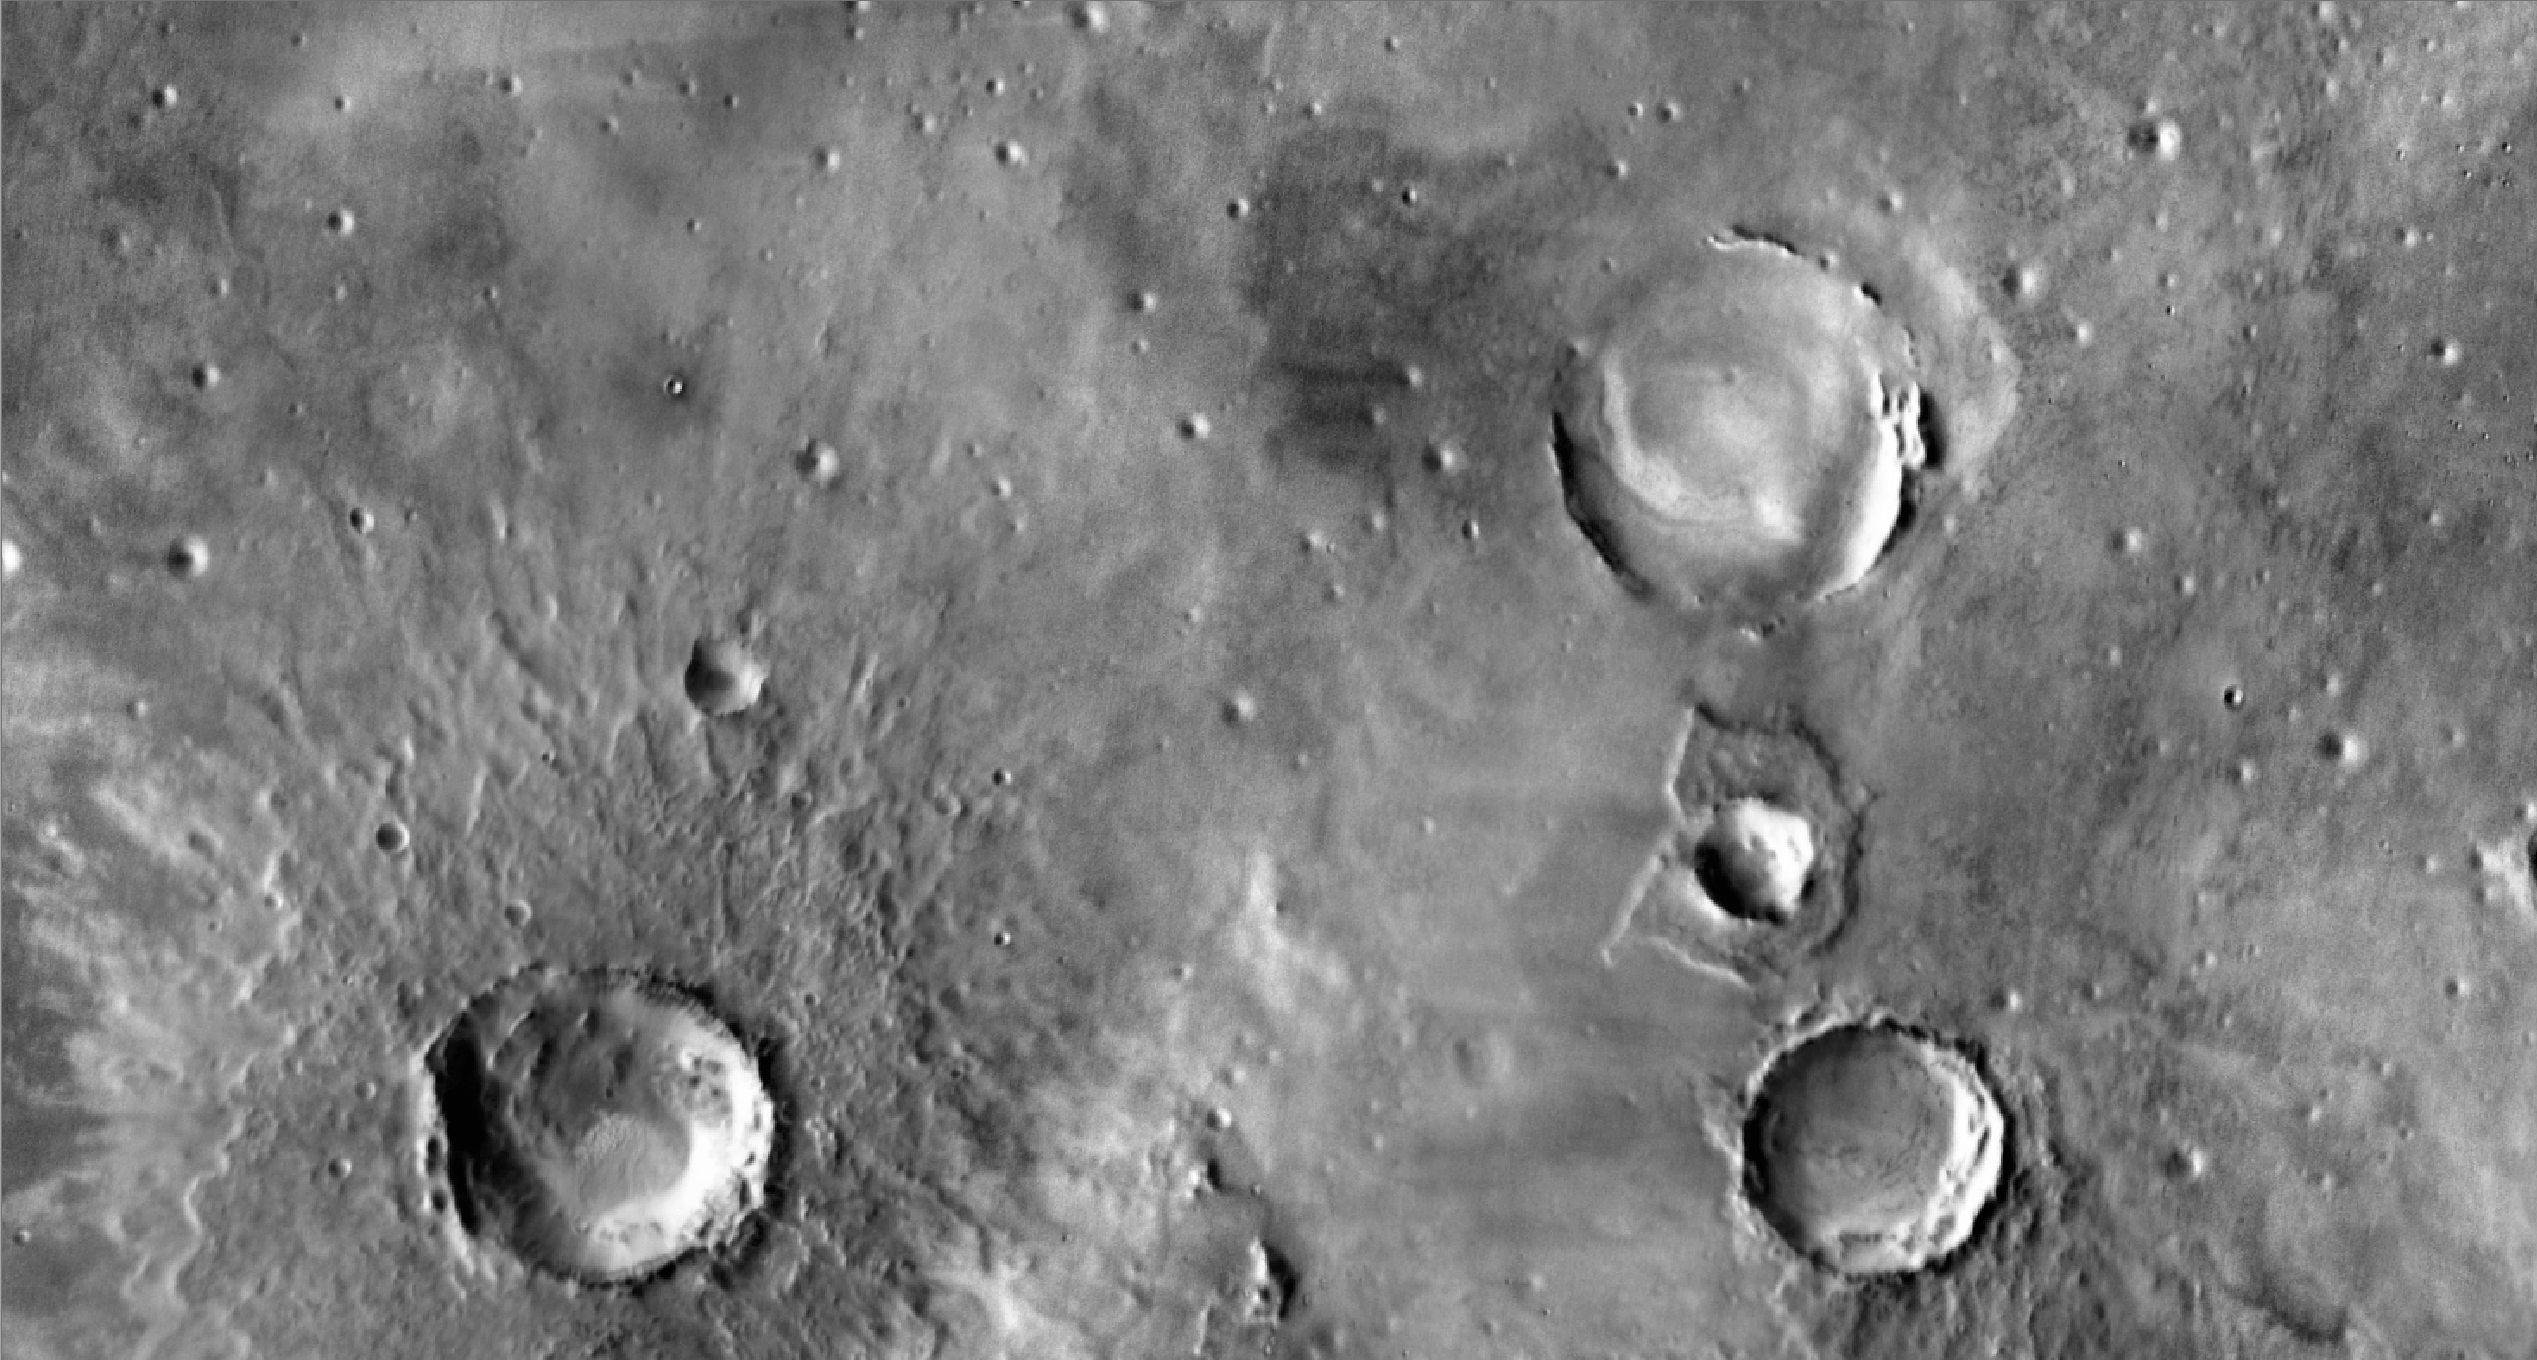

Orbital View of Opportunity’s Region

Annotated Image

This view of an area about 140 kilometers (about 90 miles) wide in the Meridiani Planum region of Mars shows the region around NASA’s Mars Exploration Rover Opportunity. Opportunity, in the seventh year of its exploration of Mars, is in the upper central portion of the image, on multi-year trek from Victoria crater toward the much larger Endeavour crater. In April 2010, Opportunity captured views of the rims of Endeavour crater and the more distant Iazu crater on the horizon to southeast from the rover. (See PIA13081 and PIA13080.) The rover’s position relative to those craters is indicated here.

This view is a mosaic of daytime infrared images taken by the Thermal Emission Imaging System (THEMIS) camera on NASA’s Mars Odyssey orbiter. The THEMIS mosaic was prepared using JMARS (http://jmars.asu.edu), a software tool developed at Arizona State University for viewing and analyzing Mars data sets.

NASA’s Jet Propulsion Laboratory manages the 2001 Mars Odyssey mission for NASA’s Science Mission Directorate, Washington, D.C. The Thermal Emission Imaging System (THEMIS) was developed by Arizona State University, Tempe, in collaboration with Raytheon Santa Barbara Remote Sensing. The THEMIS investigation is led by Dr. Philip Christensen at Arizona State University. Lockheed Martin Astronautics, Denver, is the prime contractor for the Odyssey project, and developed and built the orbiter. Mission operations are conducted jointly from Lockheed Martin and from JPL, a division of the California Institute of Technology in Pasadena.

Credit: NASA/JPL-Caltech/Arizona State University